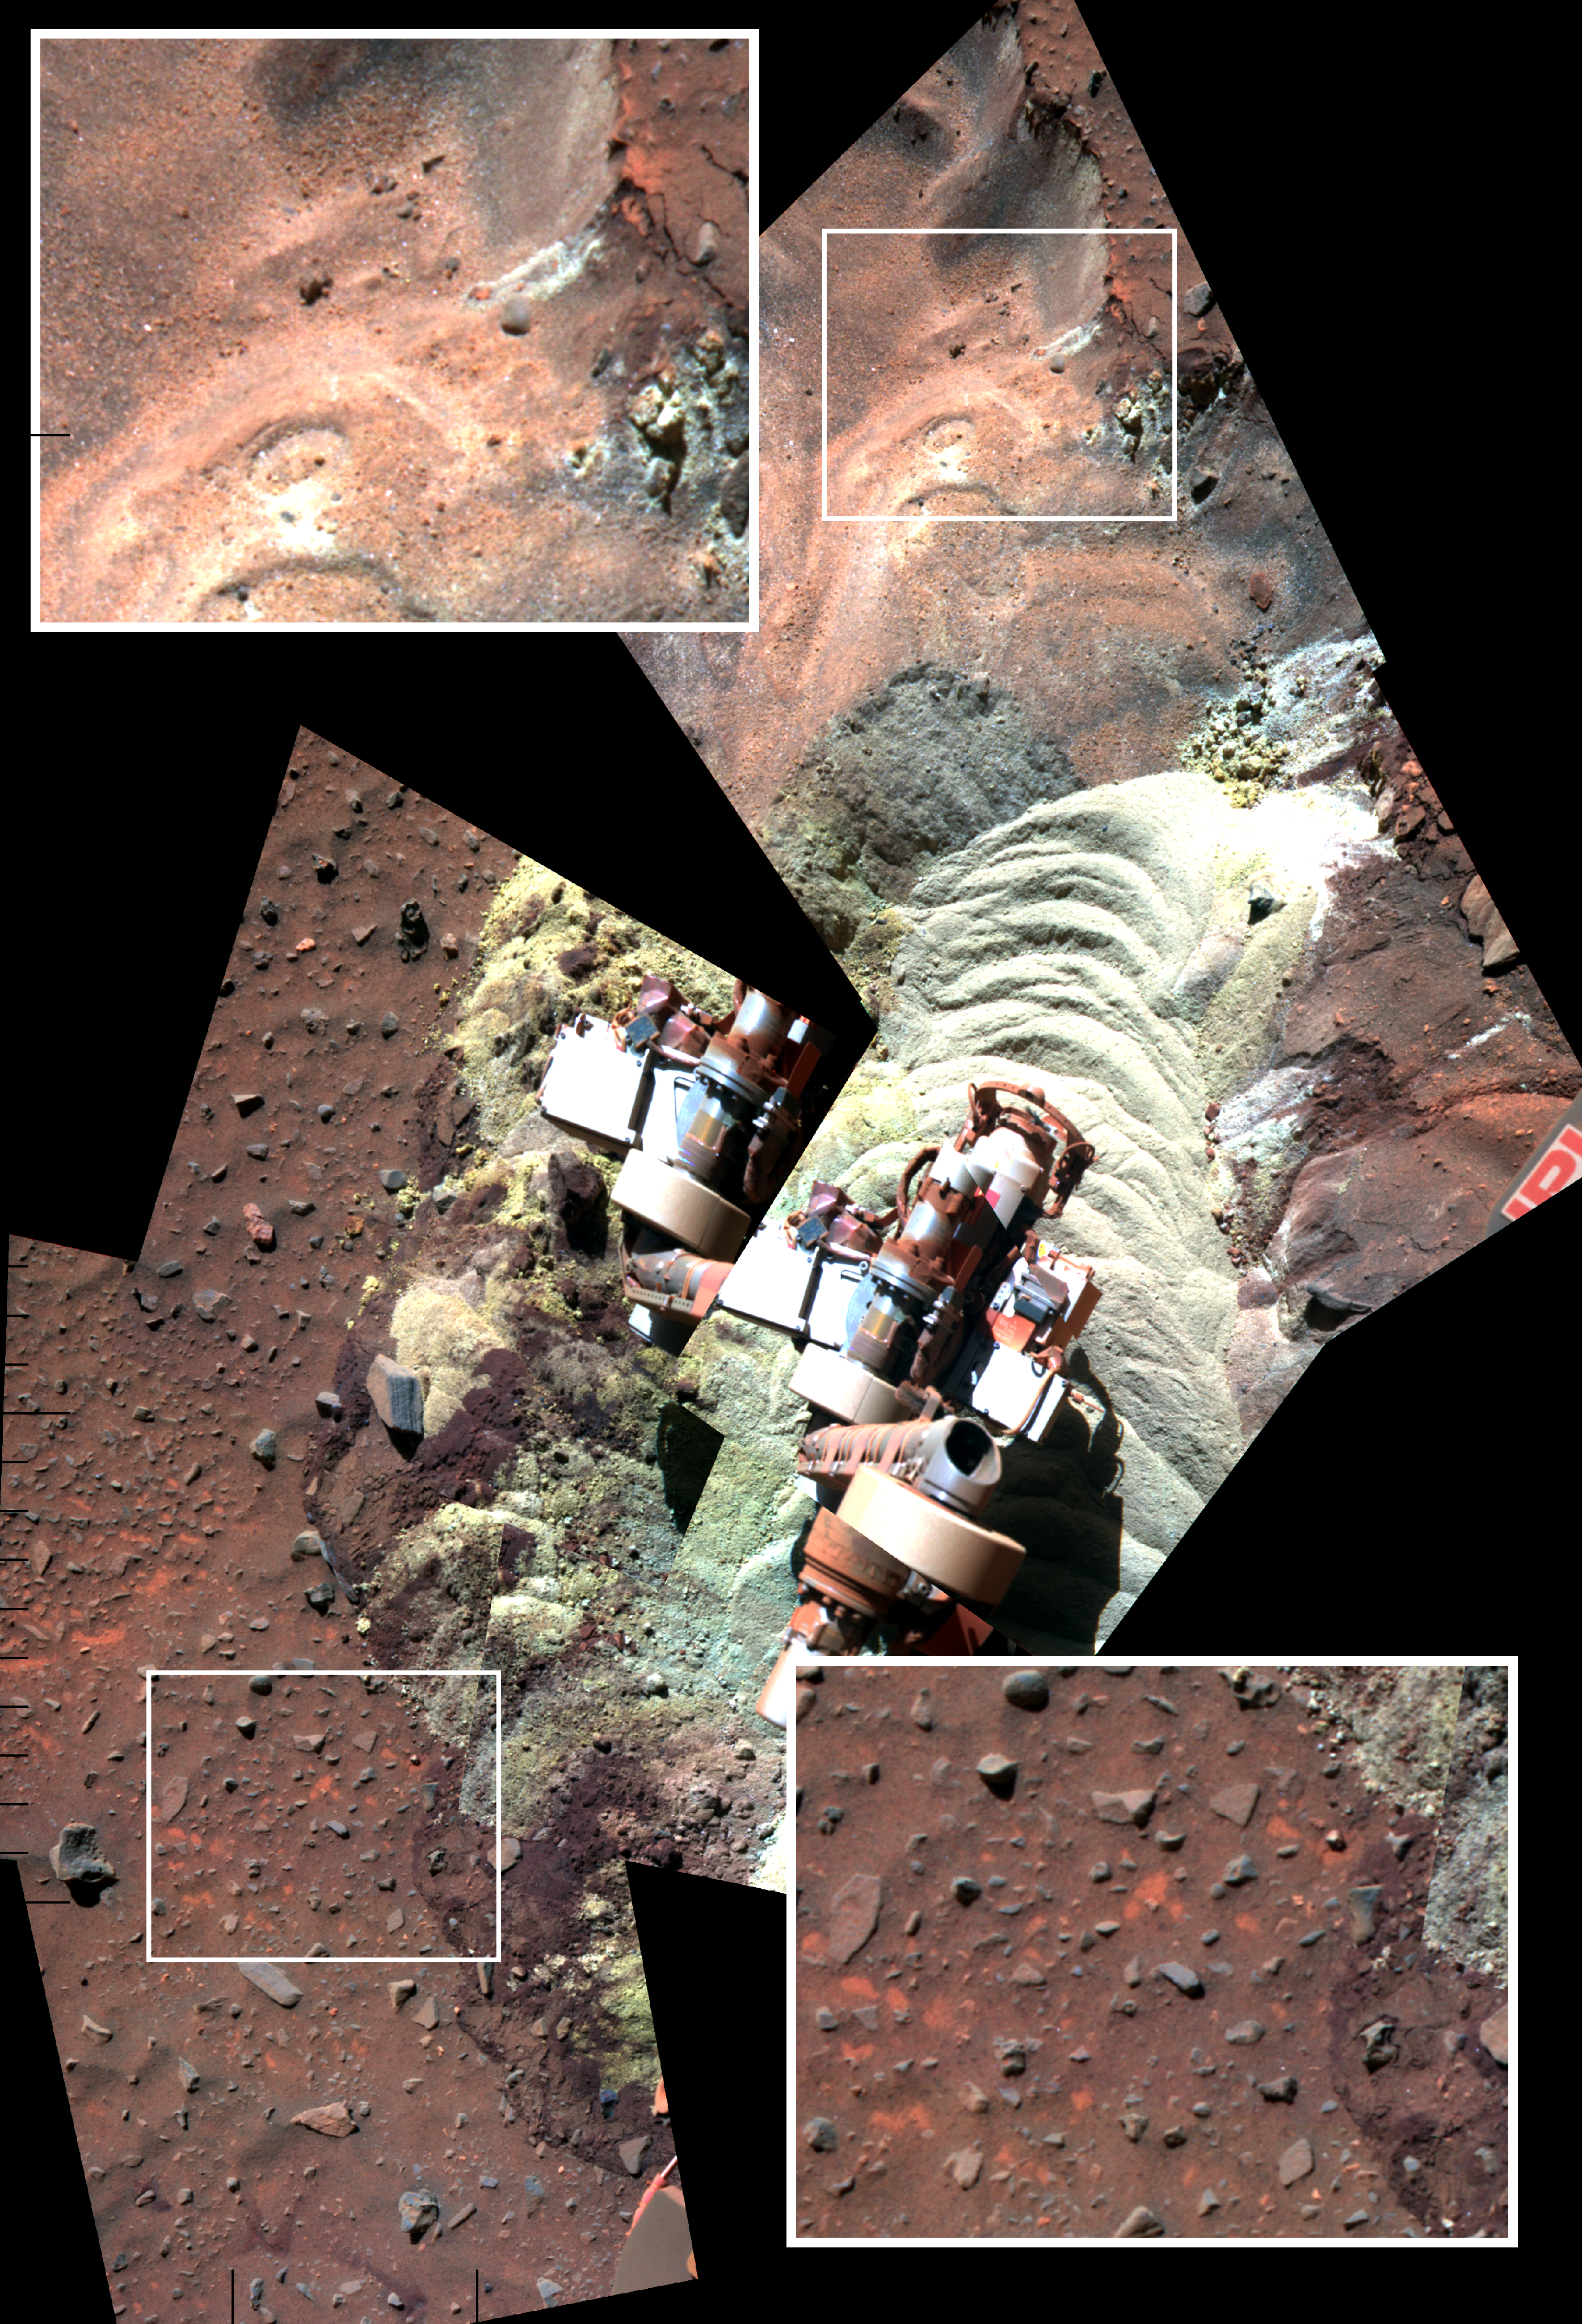

Soil Disturbed by Spirit Drives Before Fourth Martian Winter (False Color)

Annotated Version

This mosaic of images shows the soil in front of NASA’s Mars Exploration Rover Spirit after a series of short backward drives during attempts to extricate the rover from a sand trap in January and early February 2010. It is presented in false color to make some differences between materials easier to see. Bright-toned soil was freshly exposed by the rover’s left-front wheel during the drives and can be seen with a “sand wave” shaping that resulted from the unseen wheel’s action.

Spirit’s panoramic camera (Pancam) took the component images during the period from the 2,163rd to 2,177th Martian days, or sols, of Spirit’s mission on Mars (Feb. 2 to Feb. 16, 2010). The turret at the end of the rover’s arm appears in two places because of movement during that period.

Insets in the upper left and lower right corners of the frame show magnified views of the nearby inscribed rectangles within the mosaic. The patch of ground within each rectangle is about 25 centimeters (10 inches) across. The top inset and upper portion of the mosaic include targets within soil layers exposed by the action of Spirit’s wheels in April 2009 and examined in detail with instruments on Spirit’s arm during the five subsequent months. “Olive pit” and “Olive leaf” are two of the analyzed targets. The investigations determined that, under a thin covering of windblown sand and dust, relatively insoluble minerals are concentrated near the surface and more-soluble ferric sulfates have higher concentrations below that layer. This pattern suggests water has moved downward through the soil, dissolving and carrying the ferric sulfates.

The brightness and color of the freshly disturbed soil seen in the center area of the mosaic indicates the this formerly hidden material is sulfate-rich. Before Spirit drove into this patch, the surface looked like the undisturbed ground highlighted in the lower-right inset. Flecks of red material in the surface layer resemble the appearance of the surface layer at other locations where Spirit’s wheels have exposed high-sulfate, bright soils.

Credit: NASA/JPL-Caltech/Cornell University